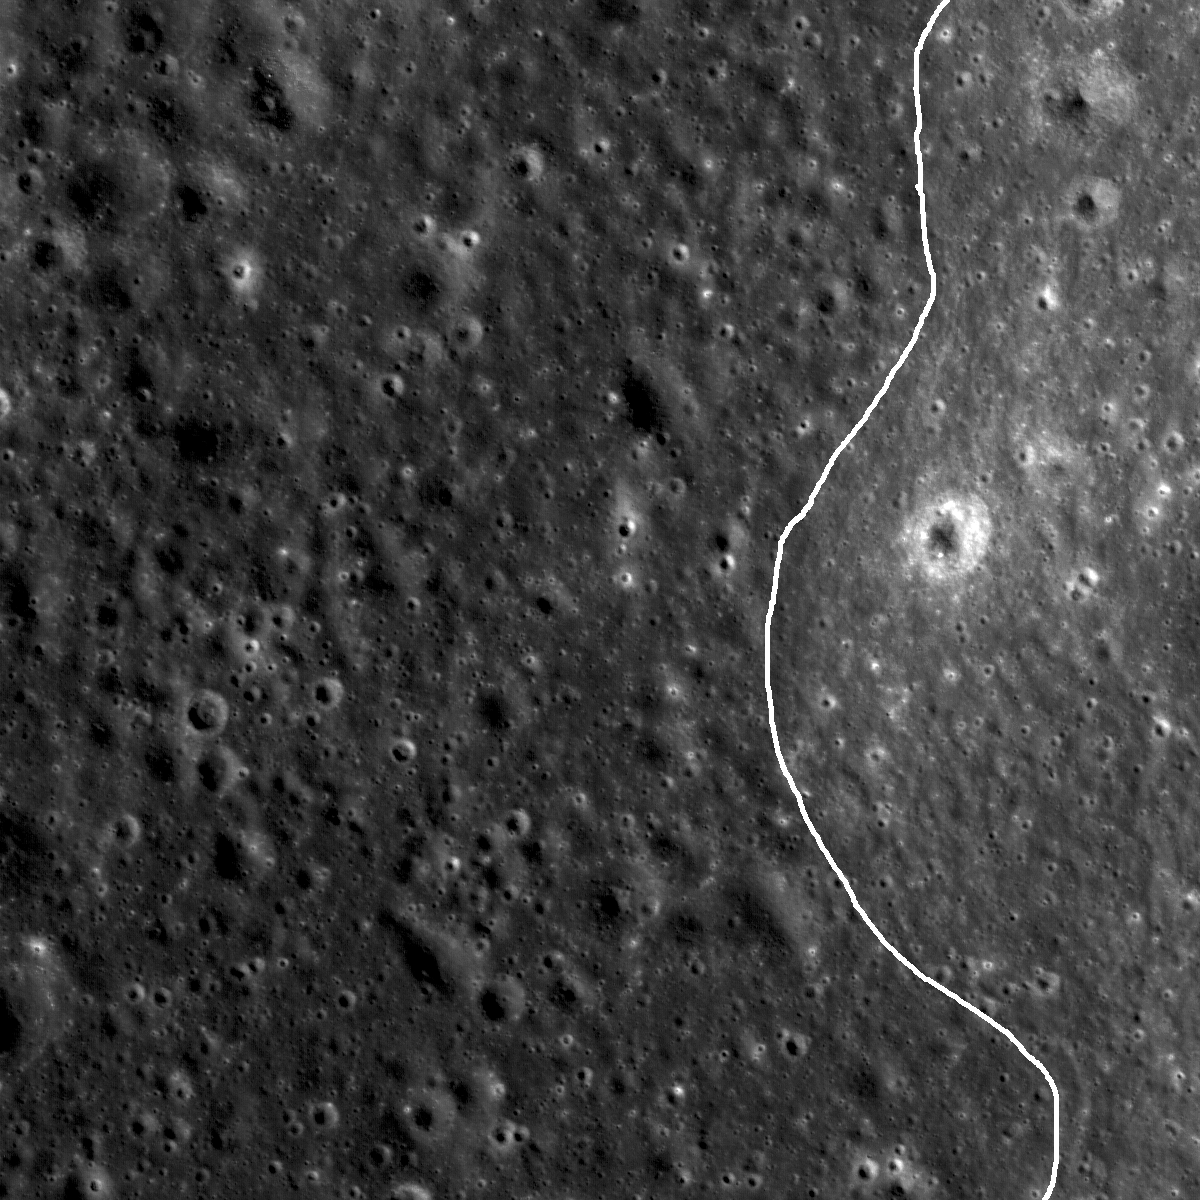

Mare Moscoviense Constellation Site

Original release date January 4, 2010

A very subtle mare-highlands boundary in Mare Moscoviense on the lunar farside, near the center of the Constellation Program region of interest. The generalized geologic contact between the mare and the highlands has been highlighted (mare to the left, highlands to the right). Astronauts exploring this region could collect key samples from the farside basalts of Mare Moscoviense as well as materials from the surrounding basin massifs. Image width is 1.8 km.

NASA’s Goddard Space Flight Center built and manages the mission for the Exploration Systems Mission Directorate at NASA Headquarters in Washington. The Lunar Reconnaissance Orbiter Camera was designed to acquire data for landing site certification and to conduct polar illumination studies and global mapping. Operated by Arizona State University, the LROC facility is part of the School of Earth and Space Exploration (SESE). LROC consists of a pair of narrow-angle cameras (NAC) and a single wide-angle camera (WAC). The mission is expected to return over 70 terabytes of image data.

Credit: NASA/GSFC/Arizona State University